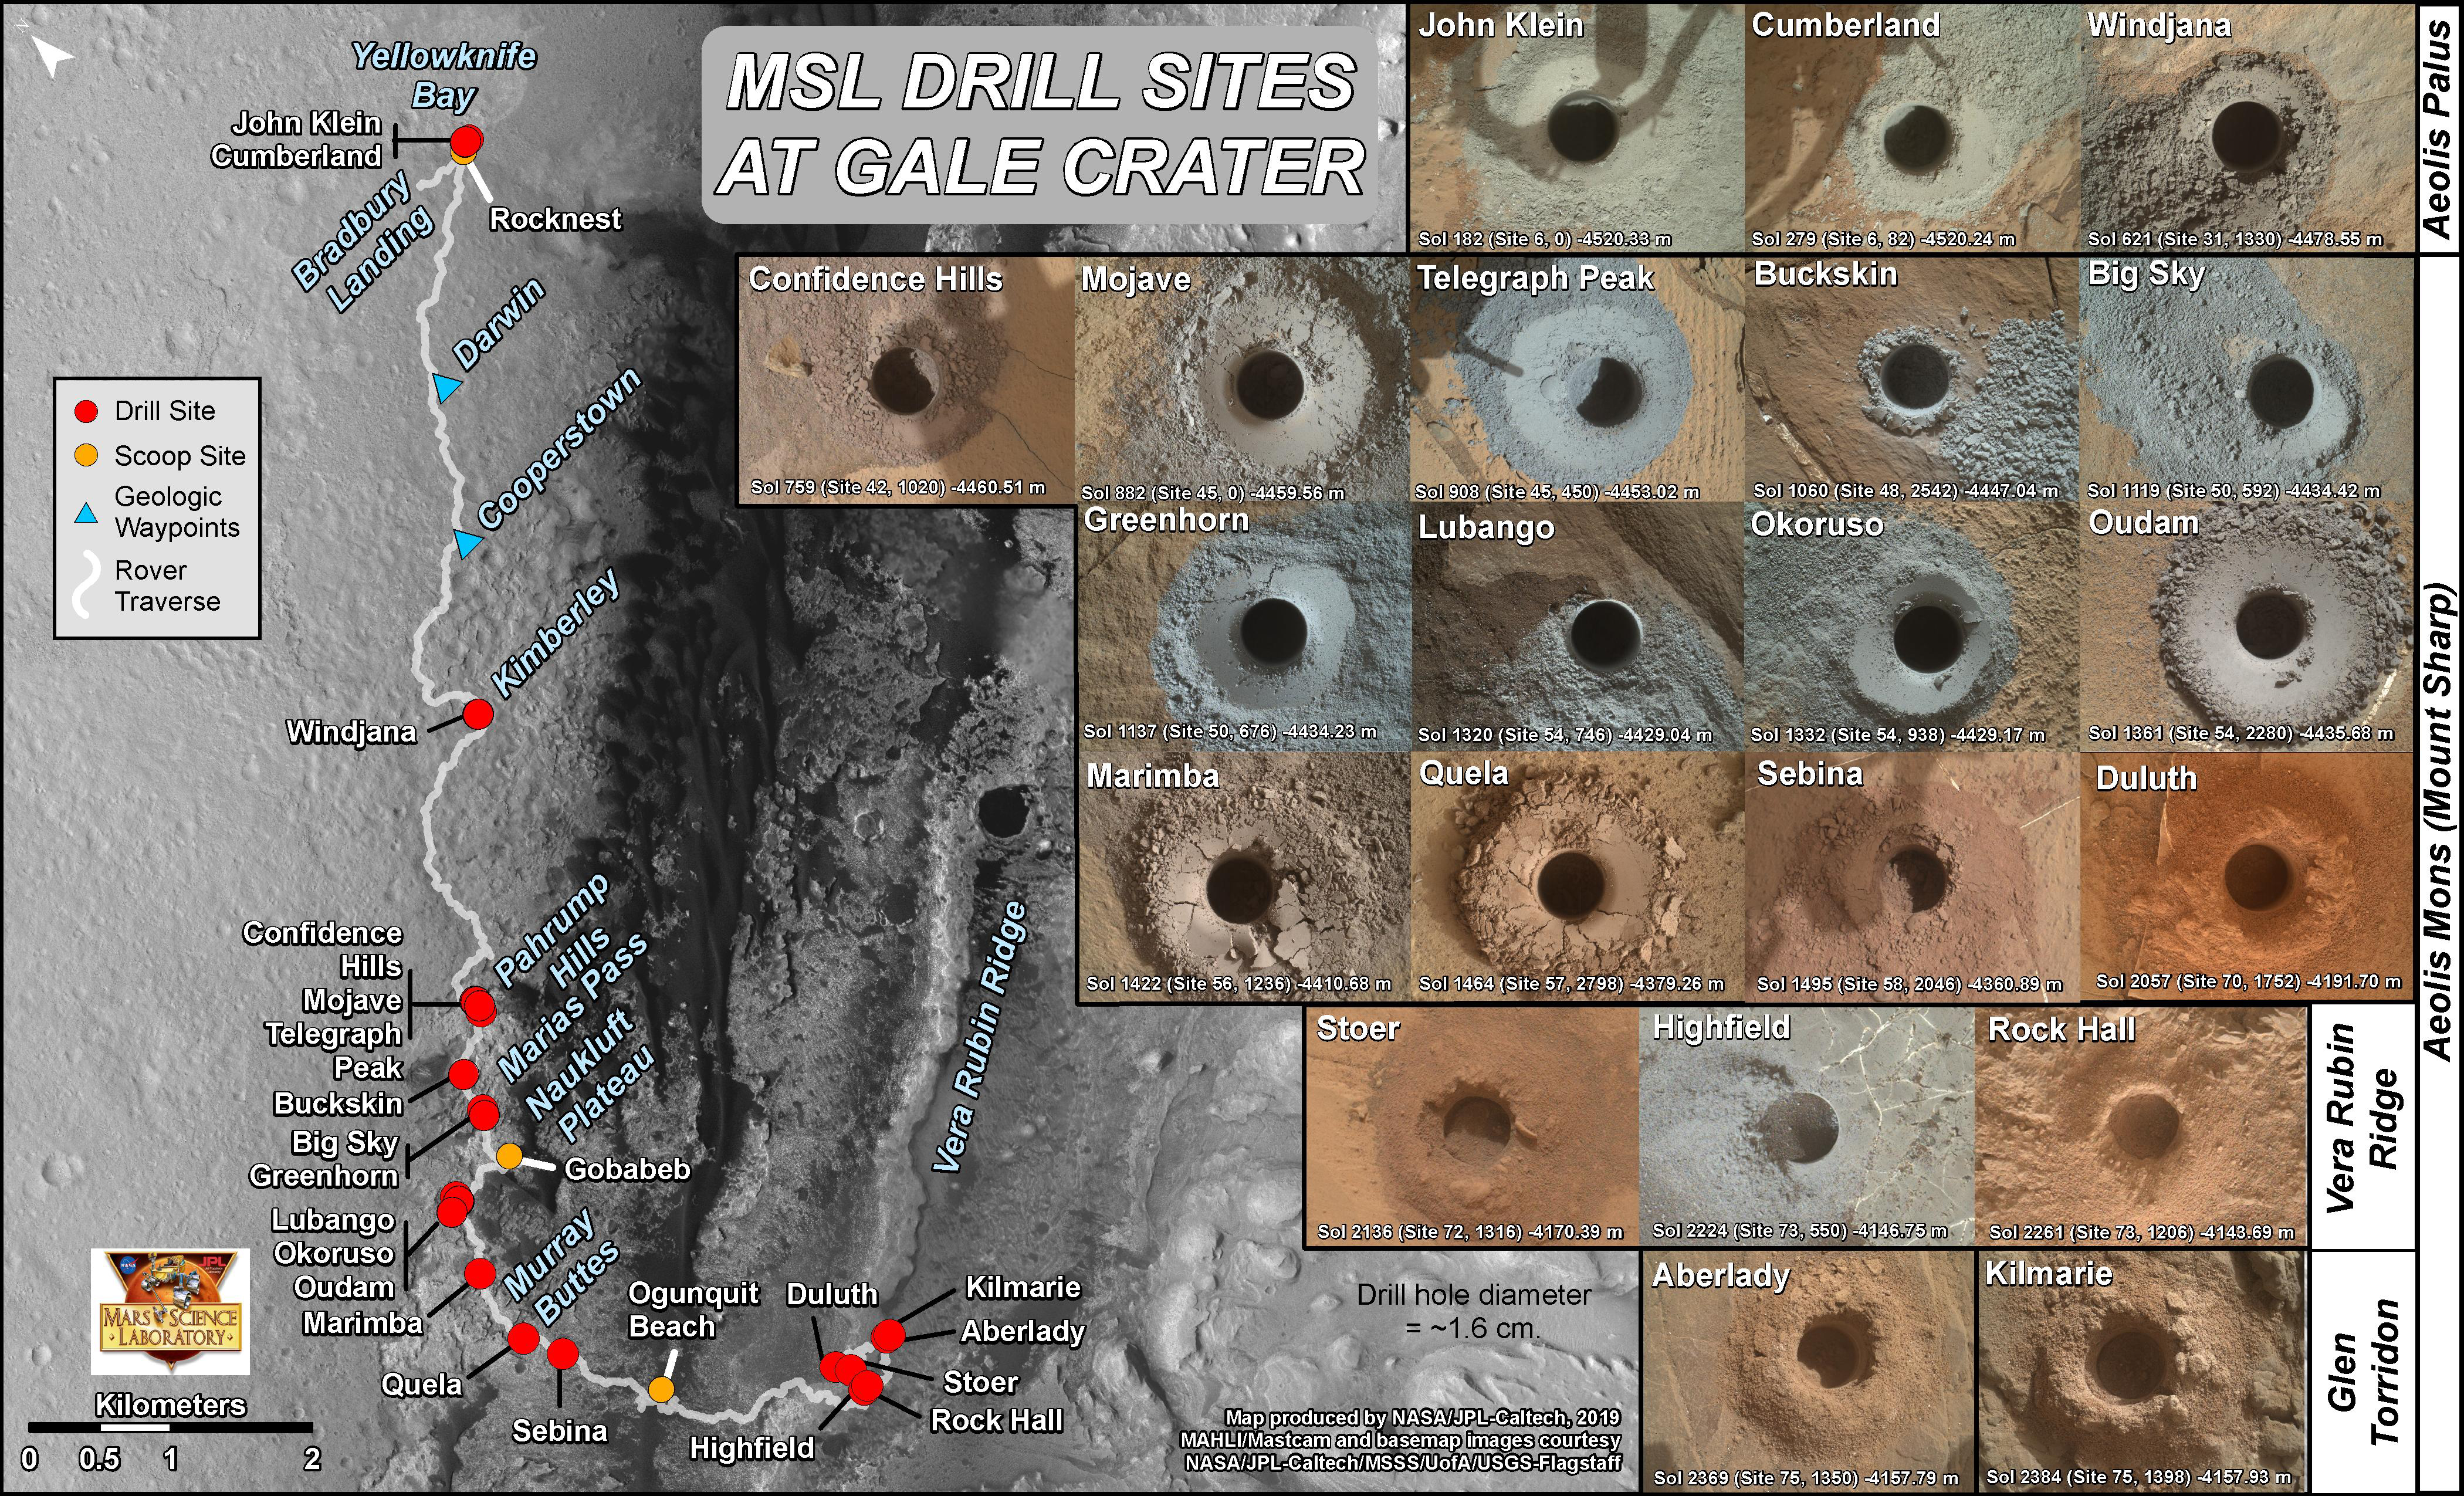

Curiosity’s 21 Drill Holes on Mars

This graphic maps locations of the sites where NASA’s Curiosity Mars rover collected its rock and soil samples for analysis by laboratory instruments inside the vehicle. It also presents images of the drilled holes where 21 rock-powder samples were acquired.

The diameter of each drill hole is about 0.6 inch (1.6 centimeters), slightly smaller than a U.S. dime. The images used here are raw color, as recorded by the rover’s Mars Hand Lens Imager (MAHLI) camera. Notice the differences in color of the material at different drilling sites.

For the map, north is toward upper left corner. The scale bar represents 2 kilometers (1.2 miles). The base map is from the High Resolution Imaging Science Experiment (HiRISE) camera on NASA’s Mars Reconnaissance Orbiter.

MAHLI was built by Malin Space Science Systems, San Diego. NASA’s Jet Propulsion Laboratory, a division of Caltech Pasadena, California, manages the Mars Science Laboratory Project for the NASA Science Mission Directorate, Washington. JPL designed and built the project’s Curiosity rover.

Credit: NASA/JPL-Caltech/MSSS/Univ. of Arizona